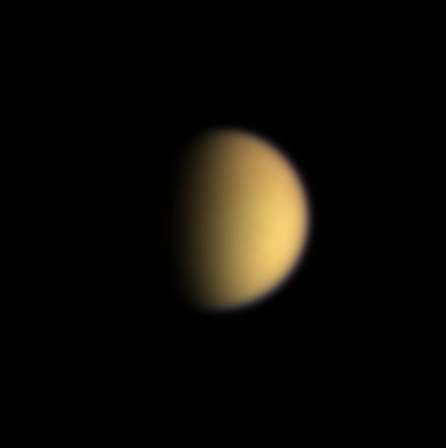

Titan in Natural Color

Despite the views of the surface of Saturn’s Titan moon provided by the Cassini spacecraft, the moon remains inscrutable to the human eye. Images taken with the narrow angle camera using red, green and blue color filters were combined to create this view.

In true-color images taken in visible wavelengths, Titan’s photochemical smog, rich in organic material, gives the moon a smooth, featureless, orange glow.

The Cassini orbiter carries specially designed spectral filters that can pierce Titan’s veil. Furthermore, its piggybacked Huygens probe will descend through the atmosphere in early 2005, giving an up-close-and-personal look at this mysterious orange moon.

The images making up this color view were obtained at a Sun-Titan-spacecraft, or phase, angle of 67 degrees, and from a distance of approximately 13.1 million kilometers (8.2 million miles) on June 10, 2004. The image scale is approximately 79 kilometers (49 miles) per pixel.

The Cassini-Huygens mission is a cooperative project of NASA, the European Space Agency and the Italian Space Agency. The Jet Propulsion Laboratory, a division of the California Institute of Technology in Pasadena, manages the Cassini-Huygens mission for NASA’s Office of Space Science, Washington, D.C. The Cassini orbiter and its two onboard cameras, were designed, developed and assembled at JPL. The imaging team is based at the Space Science Institute, Boulder, Colo.

Credit: NASA/JPL/Space Science Institute